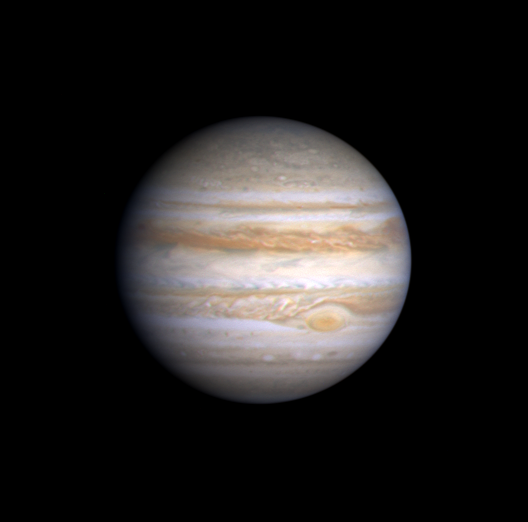

Jupiter’s Great Red Spot in Cassini Image

This true color image of Jupiter, taken by NASA’s Cassini spacecraft, is composed of three images taken in the blue, green and red regions of the spectrum. All images were taken from a distance of 77.6 million kilometers (48.2 million miles) on Oct. 8, 2000.

Different chemical compositions of the cloud particles lead to different colors. The cloud patterns reflect different physical conditions — updrafts and downdrafts — in which the clouds form. The bluish areas are believed to be regions devoid of clouds and covered by high haze.

The Great Red Spot (below and to the right of center) is a giant atmospheric storm as wide as two Earths and over 300 years old, with peripheral winds of 483 kilometers per hour (300 miles per hour). This image shows that it is trailed to the north by a turbulent region, caused by atmospheric flow around the spot.

The bright white spots in this region are lightning storms, which were seen by NASA’s Galileo spacecraft when it photographed the night side of Jupiter. Cassini will track these lightning storms and measure their lifetimes and motions when it passes Jupiter in late December and looks back on the darkside of the planet. Cassini is currently en route to its ultimate destination, Saturn.

The resolution is 466 kilometers (290 miles) per picture element.

Cassini is a cooperative project of NASA, the European Space Agency and the Italian Space Agency. The Jet Propulsion Laboratory, a division of the California Institute of Technology in Pasadena, Calif., manages the Cassini mission for NASA’s Office of Space Science, Washington, D.C.

Credit: NASA/JPL/University of Arizona